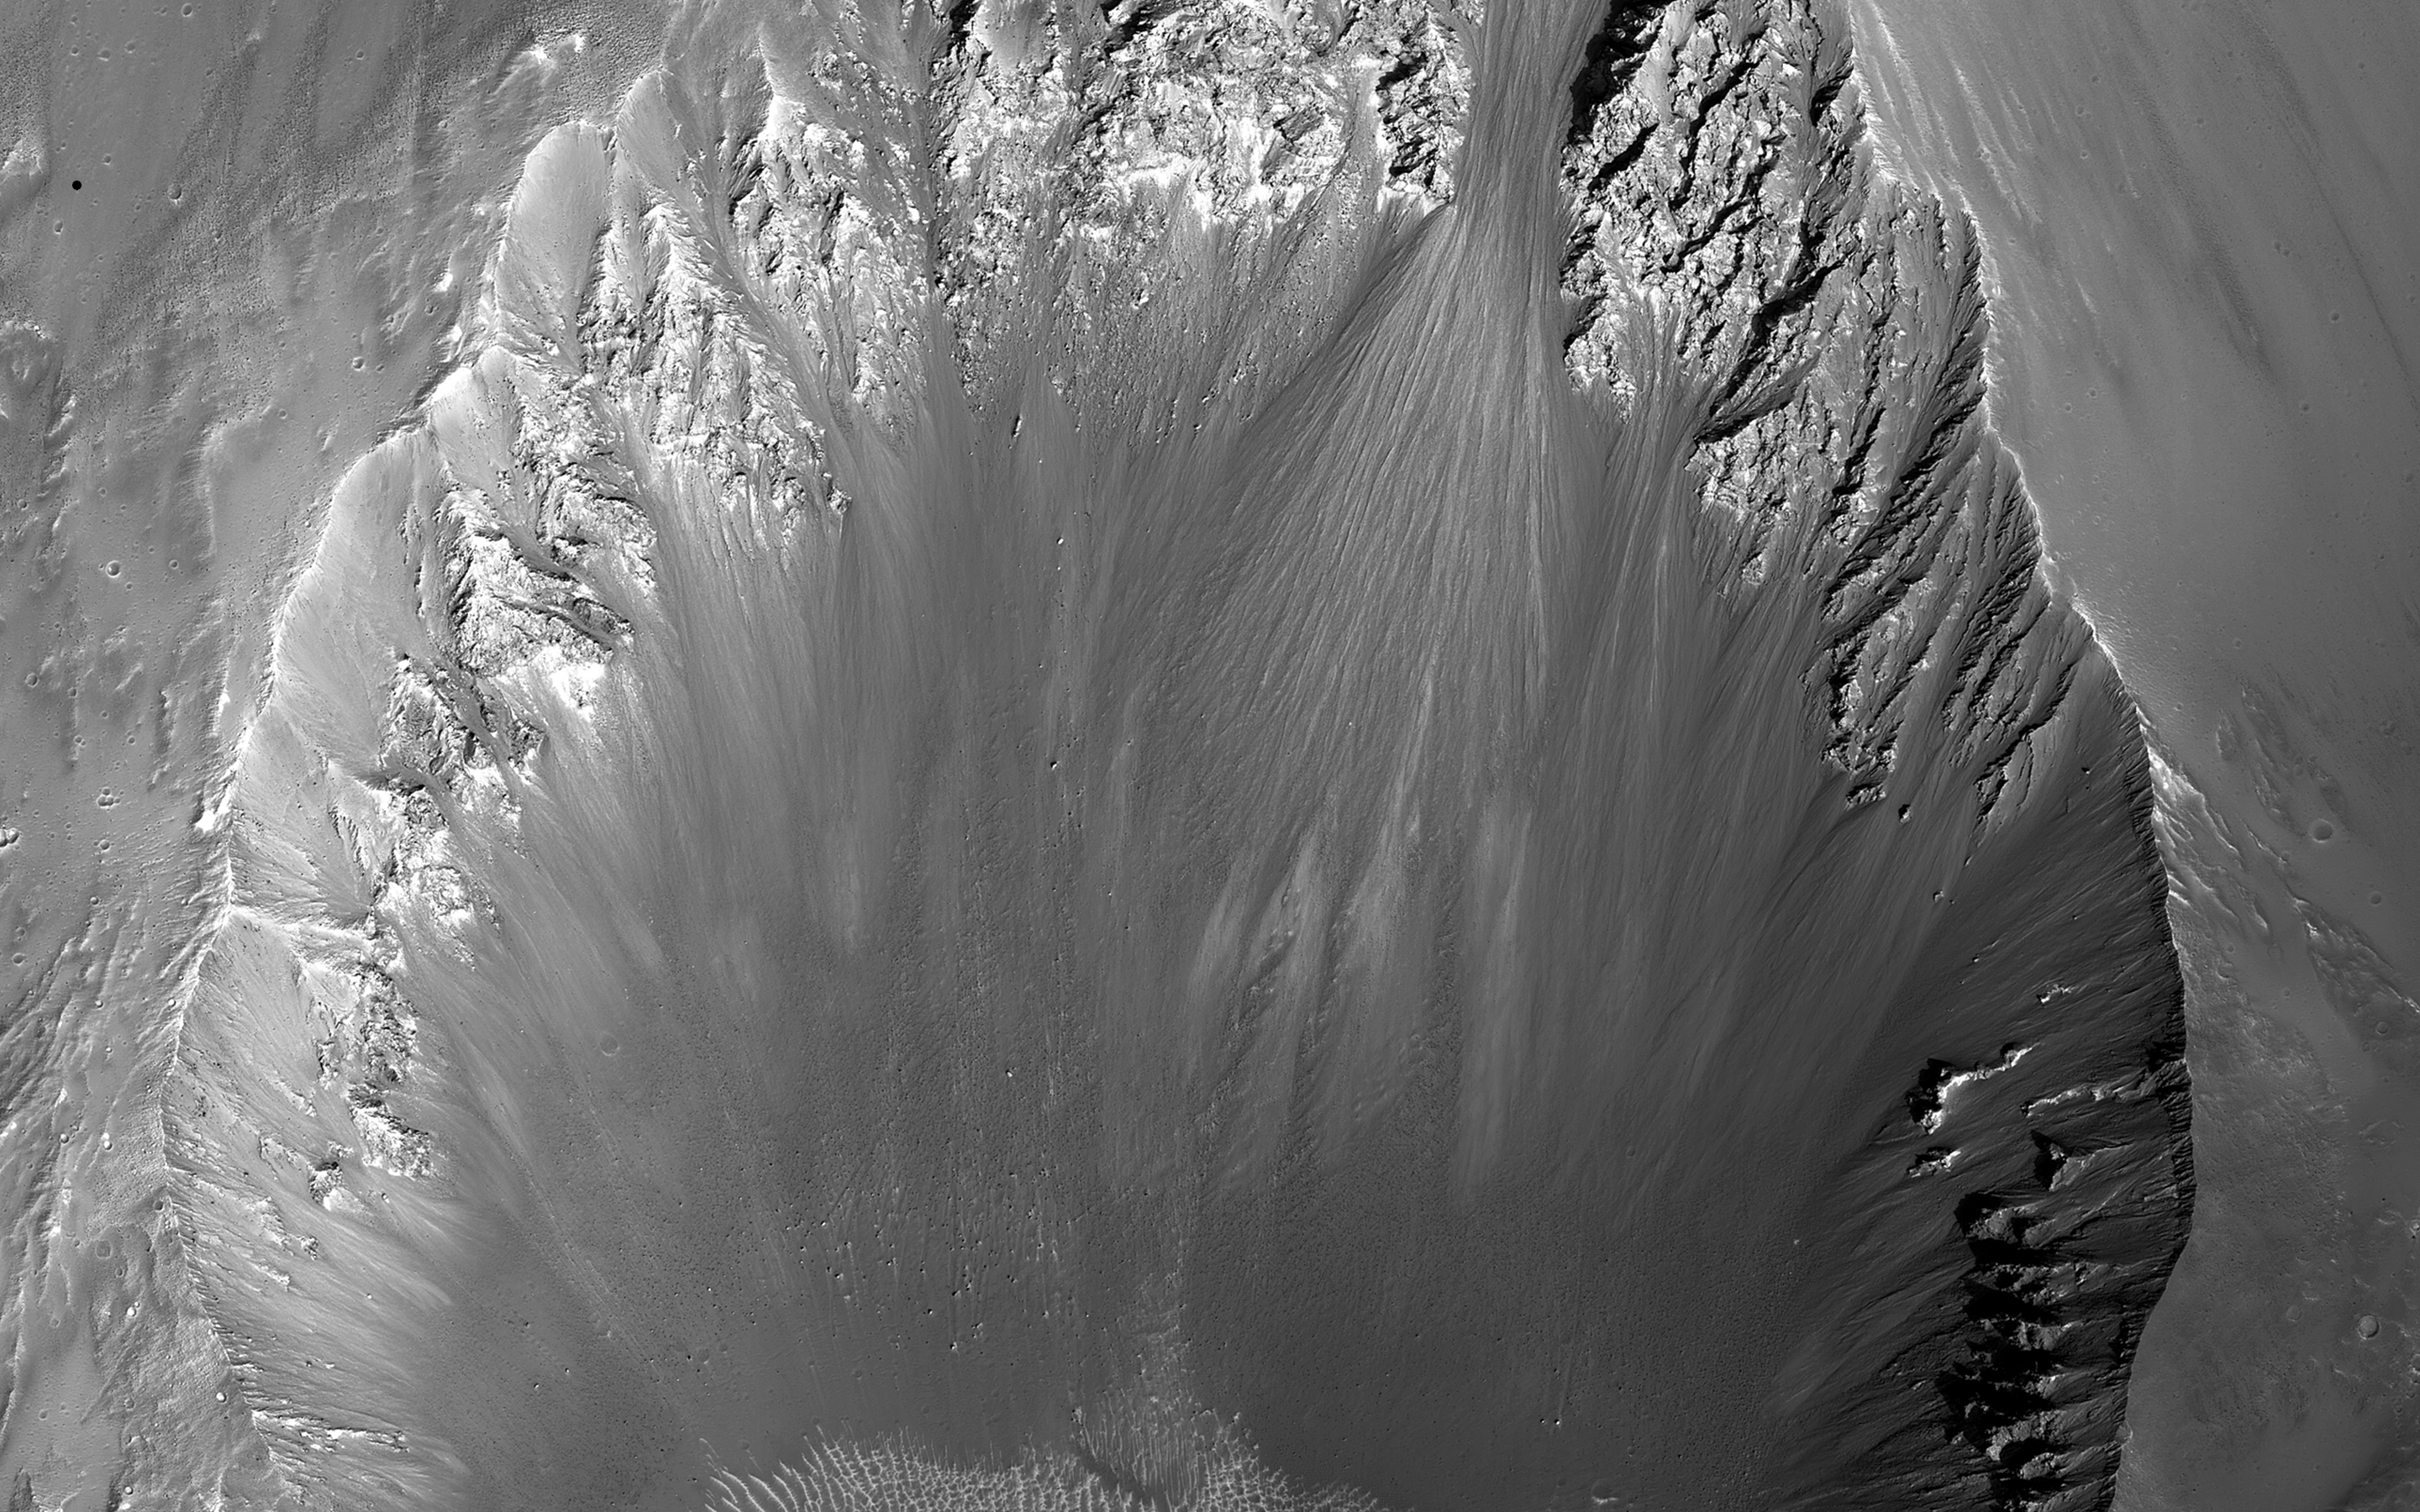

On the Shape of Impact Craters

The shape of a crater can depend on factors including the angle of impact and the pre-impact slope and topography.

This image shows a roughly 3-kilometer impact crater, formed on the sloping walls of Tithonium Chasma, part of the large Valles Marineris canyon system. We can see that this crater is non-circular, measuring about 3 by 4 kilometers. The ejecta — the debris that is generated and thrown out by an impact — will typically distribute itself evenly around the outside of the crater rim where the pre-impact surface is flat and the angle of impact is not too low. However, due to the highly inclined nature of the surface here, the ejecta deposited preferentially downslope, forming a tongue-like deposit.

Additionally, when examining the area around the crater, we see smooth, dark-toned flow-like features superimposed on the ejecta blanket and flowing downslope. These are believed to be composed of impact — or the mixture of rock and other material that melted upon impact — and flowed down the slope before hardening. These potential impact melt deposits also occur as smooth ponds, which pooled on the surface of a portion of the ejecta that did not escape the crater interior.

The University of Arizona, Tucson, operates HiRISE, which was built by Ball Aerospace & Technologies Corp., Boulder, Colo. NASA’s Jet Propulsion Laboratory, a division of the California Institute of Technology in Pasadena, manages the Mars Reconnaissance Orbiter Project for NASA’s Science Mission Directorate, Washington.

Credit: NASA/JPL-Caltech/Univ. of Arizona